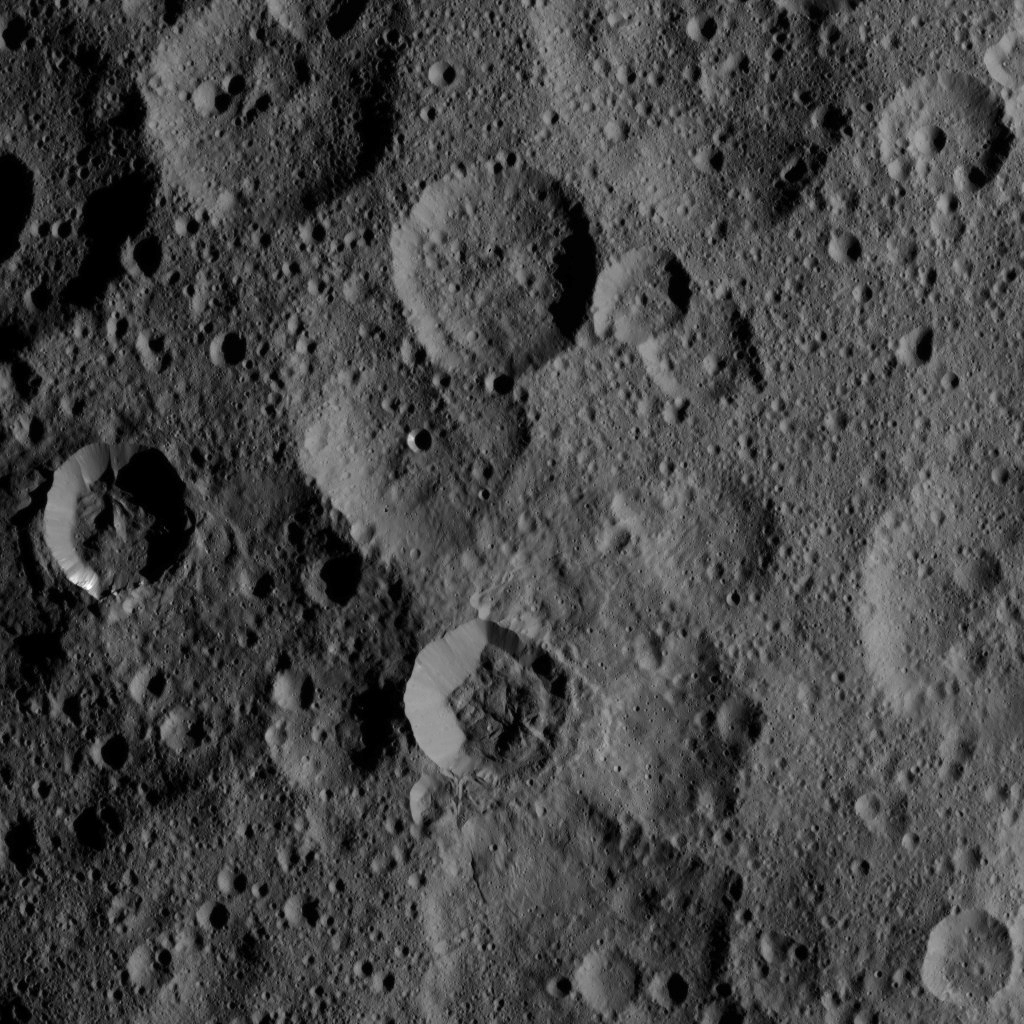

Dawn XMO2 Image 8

The craters Takel and Cozobi are featured in this image of Ceres from NASA’s Dawn spacecraft. Takel is the young crater with bright material on the left of this image, and Cozobi is the sharply defined crater just below center.

Dawn’s mission is managed by JPL for NASA’s Science Mission Directorate in Washington. Dawn is a project of the directorate’s Discovery Program, managed by NASA’s Marshall Space Flight Center in Huntsville, Alabama. UCLA is responsible for overall Dawn mission science. Orbital ATK, Inc., in Dulles, Virginia, designed and built the spacecraft. The German Aerospace Center, the Max Planck Institute for Solar System Research, the Italian Space Agency and the Italian National Astrophysical Institute are international partners on the mission team.

Credit: NASA/JPL-Caltech/UCLA/MPS/DLR/IDA